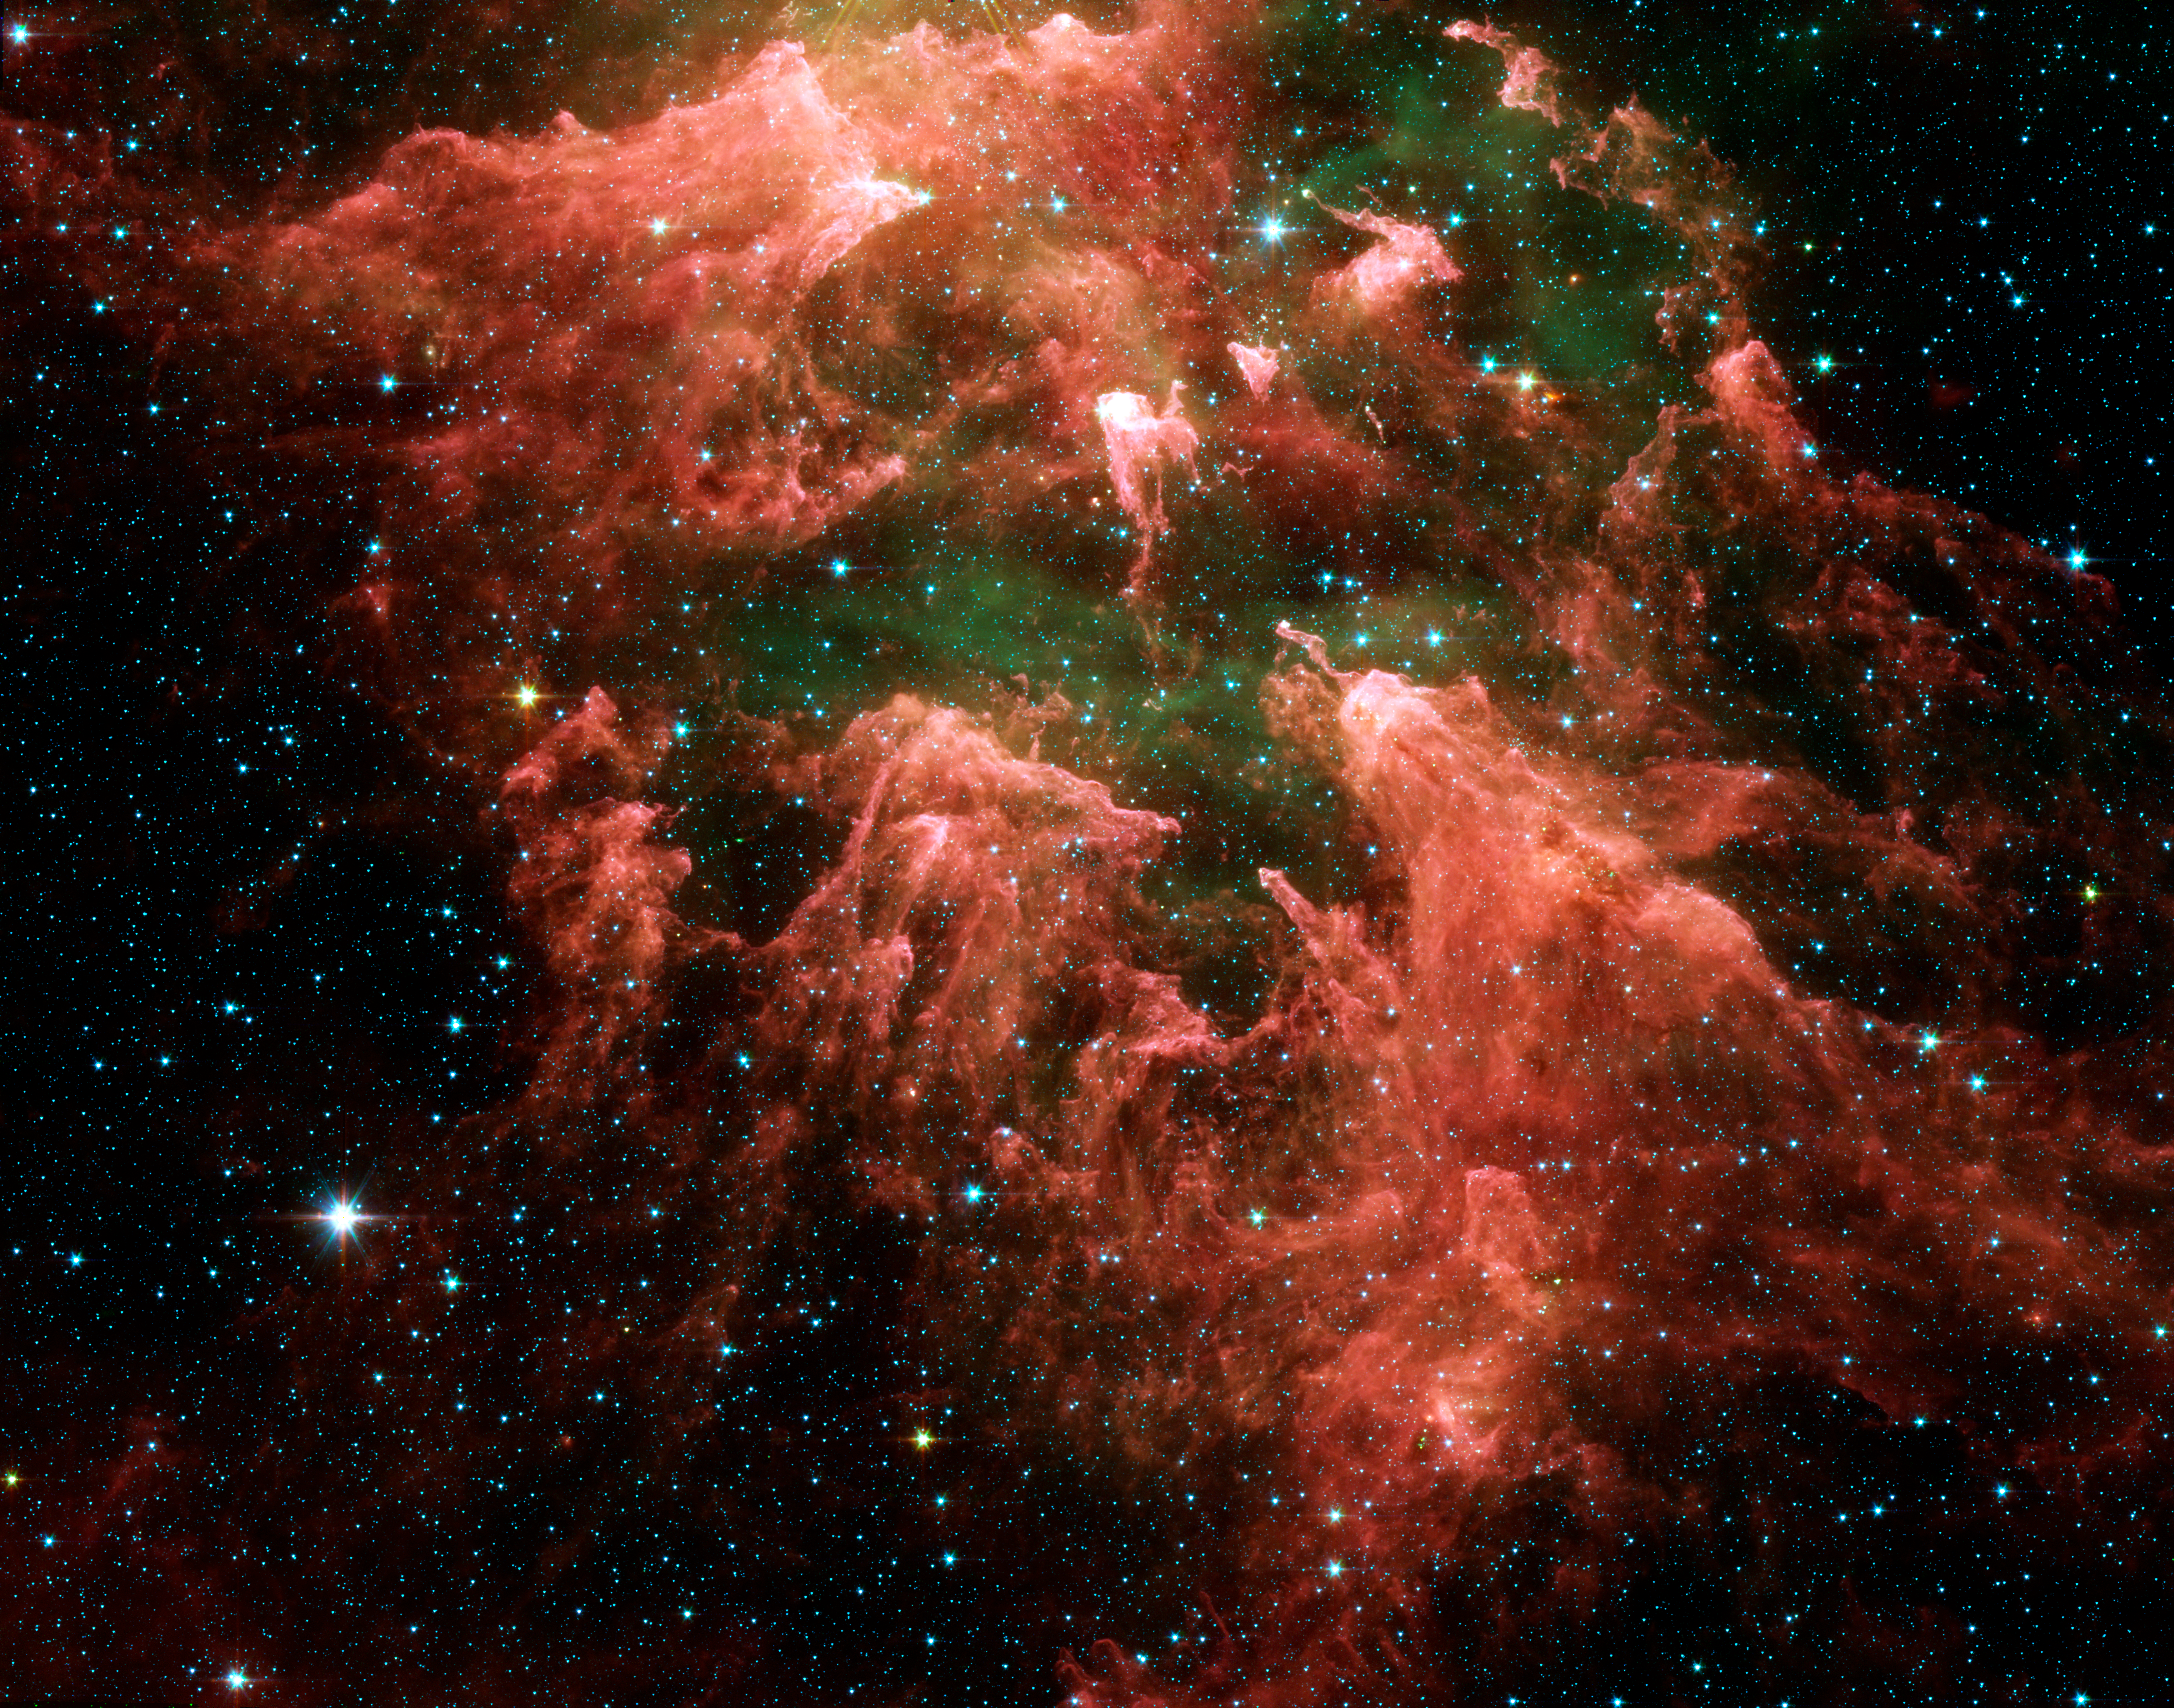

Carina Nebula

This false-color image taken by NASA's Spitzer Space Telescope shows the "South Pillar" region of the star-forming region called the Carina Nebula. Like cracking open a watermelon and finding its seeds, the infrared telescope "busted open" this murky cloud to reveal star embryos (yellow or white) tucked inside finger-like pillars of thick dust (pink). Hot gases are green and foreground stars are blue. Not all of the newfound star embryos can be easily spotted.

Though the nebula's most famous and massive star, Eta Carinae, is too bright to be observed by infrared telescopes, the downward-streaming rays hint at its presence above the picture frame. Ultraviolet radiation and stellar winds from Eta Carinae and its siblings have shredded the cloud to pieces, leaving a mess of tendrils and pillars. This shredding process triggered the birth of the new stars uncovered by Spitzer.

Eta Carinae is a behemoth of a star, with more than 100 times the mass of our Sun. It is so massive that it can barely hold itself together. Over the years, it has brightened and faded as material has shot away from its surface. Some astronomers think Eta Carinae might die in a supernova blast within our lifetime.

Eta Carinae's home, the Carina Nebula, is located in the southern portion of our Milky Way galaxy, 10,000 light-years from Earth. This colossal cloud of gas and dust stretches across 200 light-years of space. Though it is dominated by Eta Carinae, it also houses the star's slightly less massive siblings, in addition to the younger generations of stars.

This image was taken by the infrared array camera on Spitzer. It is a three-color composite of invisible light, showing emissions from wavelengths of 3.6 microns (blue), 4.5 microns (green), 5.8 microns (orange), and 8.0 microns (red).

Credit: NASA/JPL-Caltech/N. Smith (University of Colorado at Boulder)